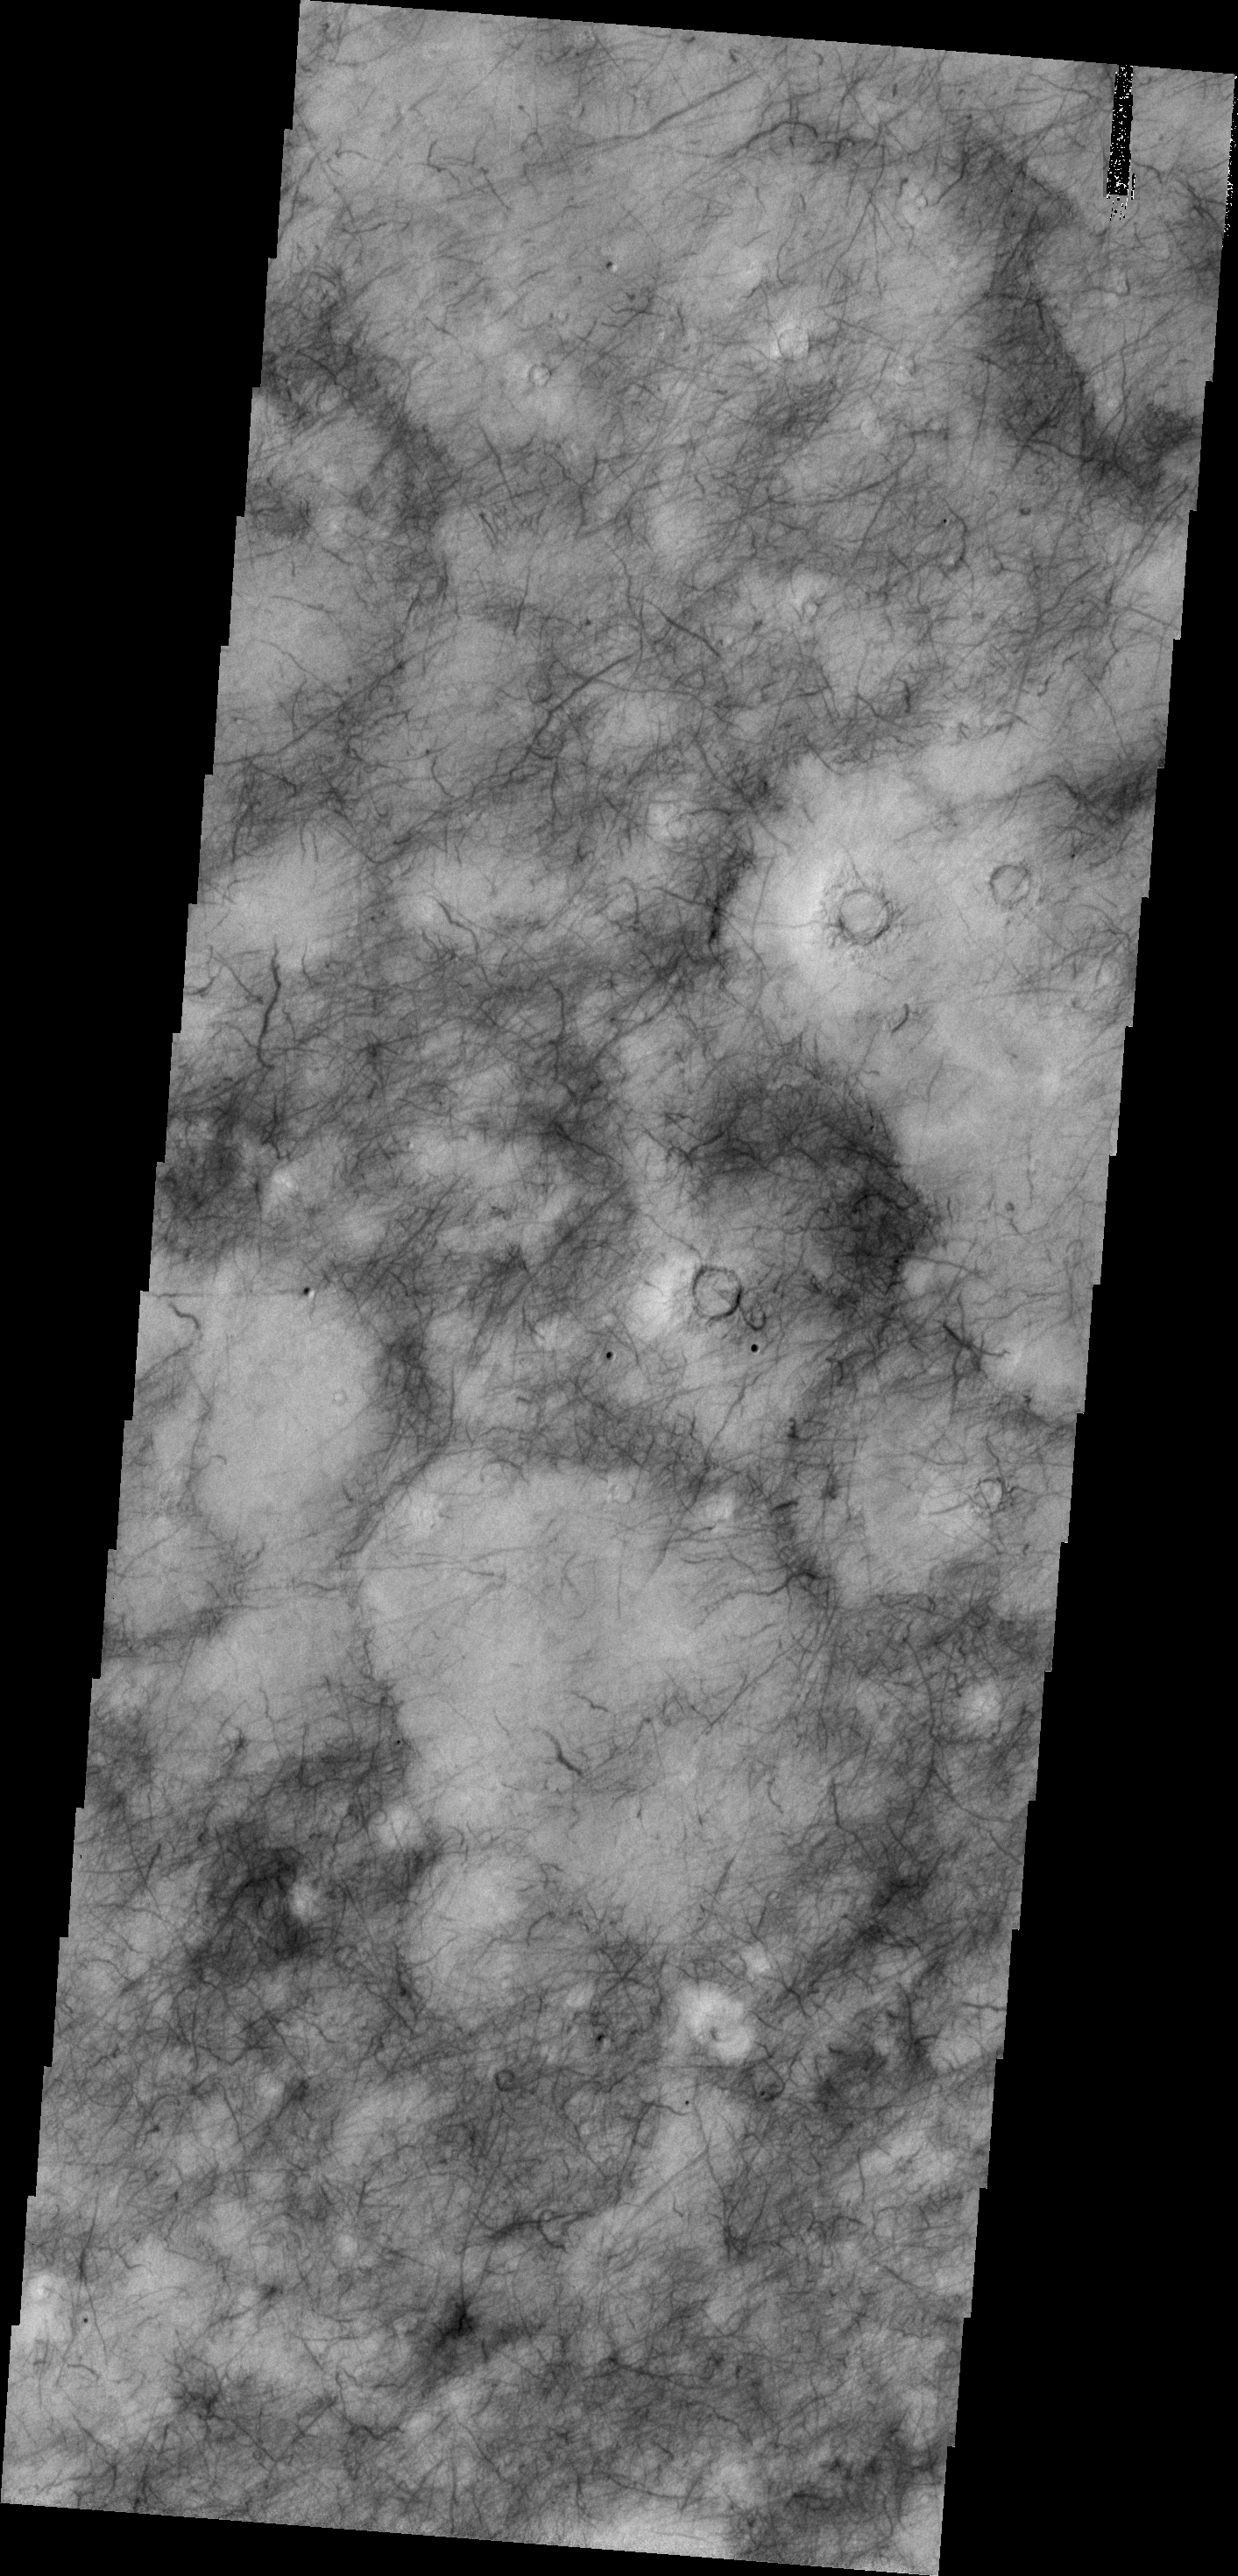

Utopia Planitia

The dark surface markings in this image of Utopia Planitia are thought to be caused by dust devils. The markings are darker than the surroundings due to the dust devil removing material and revealing the original darker surface.

Credit: NASA/JPL/ASU